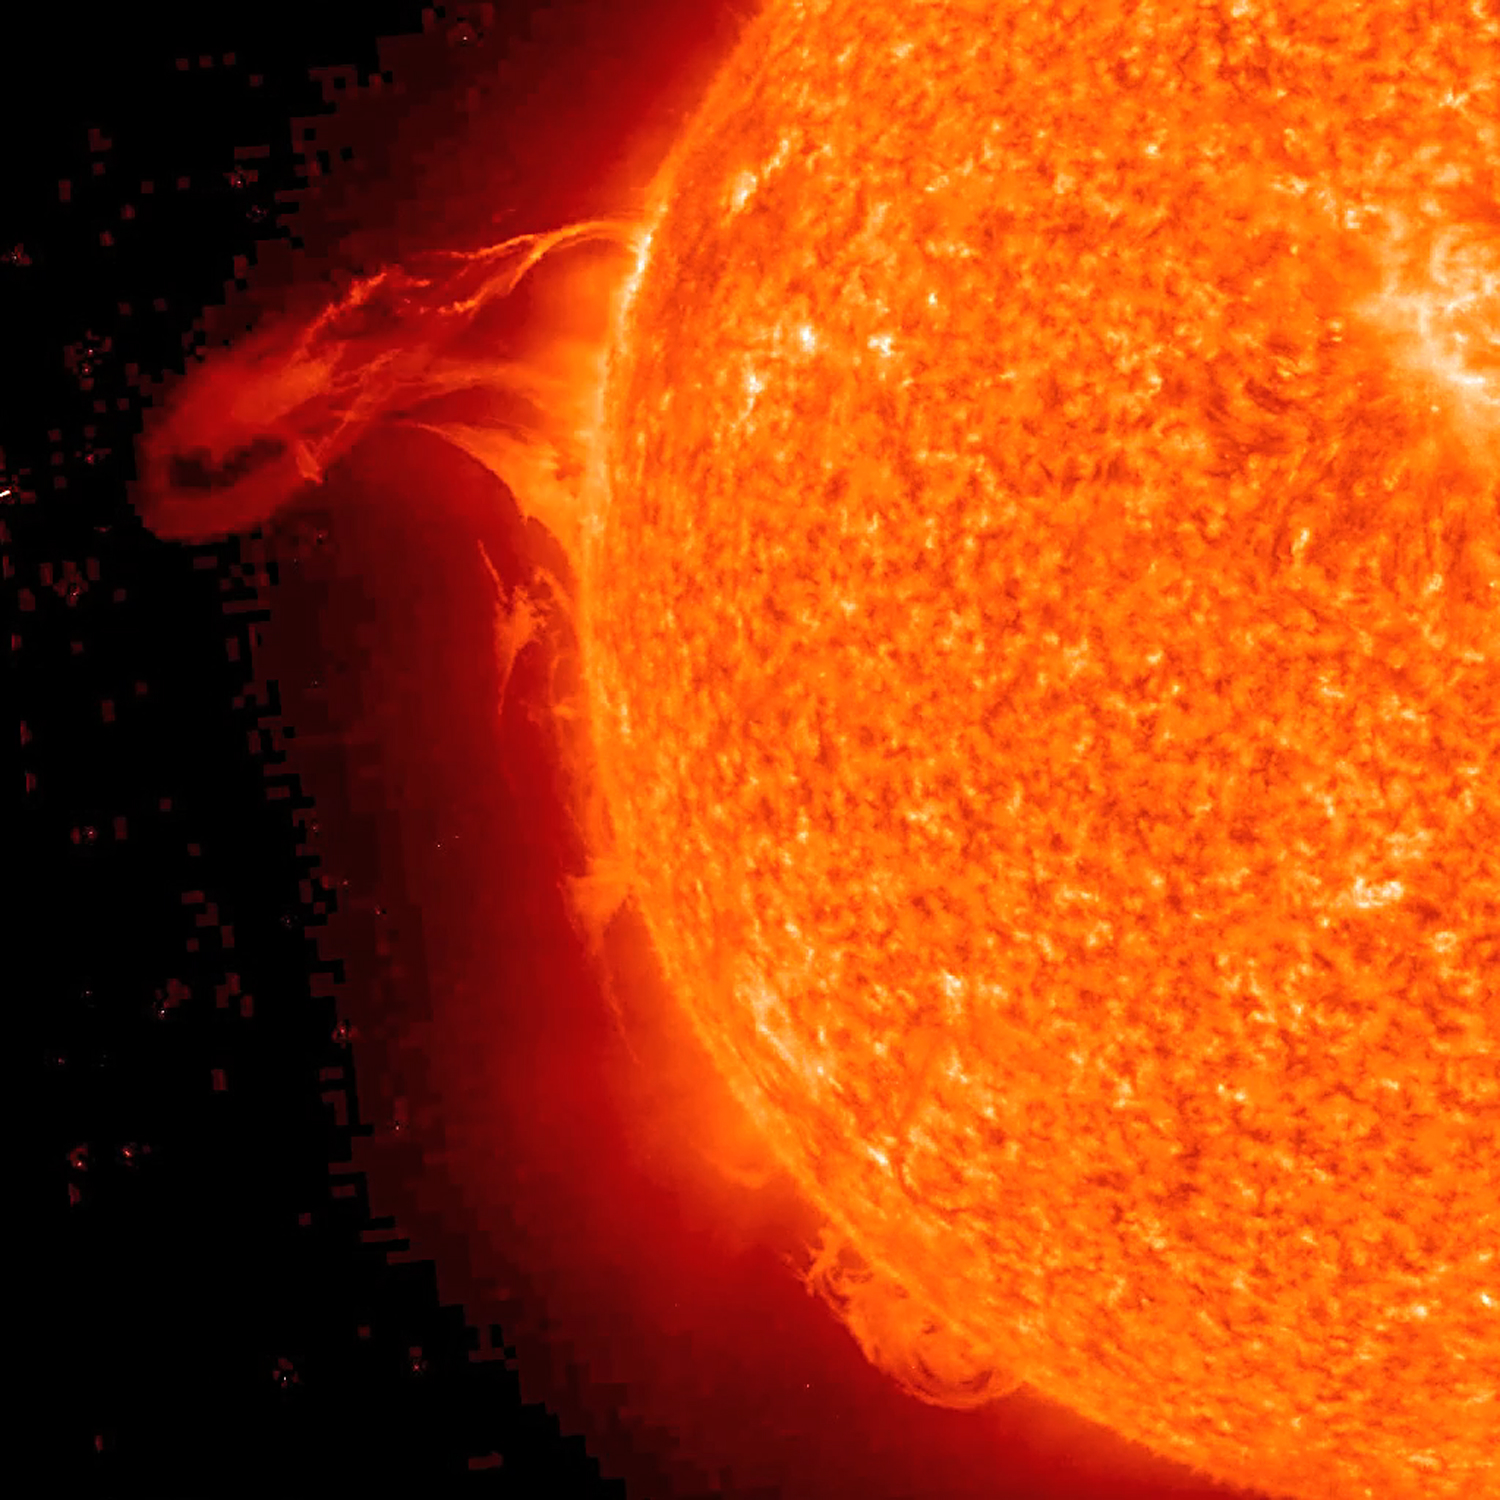

Eruptive Trio Seen by STEREO

NASA image acquired May 1, 2010. As an active region rotated into view, it blew out three relatively small eruptions over about two days (Apr. 30 - May 2) as STEREO (Ahead) observed in extreme UV light. The first one was the largest and exhibited a pronounced twisting motion (shown in the still from May 1, 2010). The plasma, not far above the Sun's surface in these images, is ionized Helium heated to about 60,000 degrees. Note, too, the movement of plasma flowing along magnetic field lines that extend out beyond and loop back into the Sun's surface. Such activity occurs every day and is part of the dynamism of the changing Sun.

Credit: NASA/GSFC/STEREO